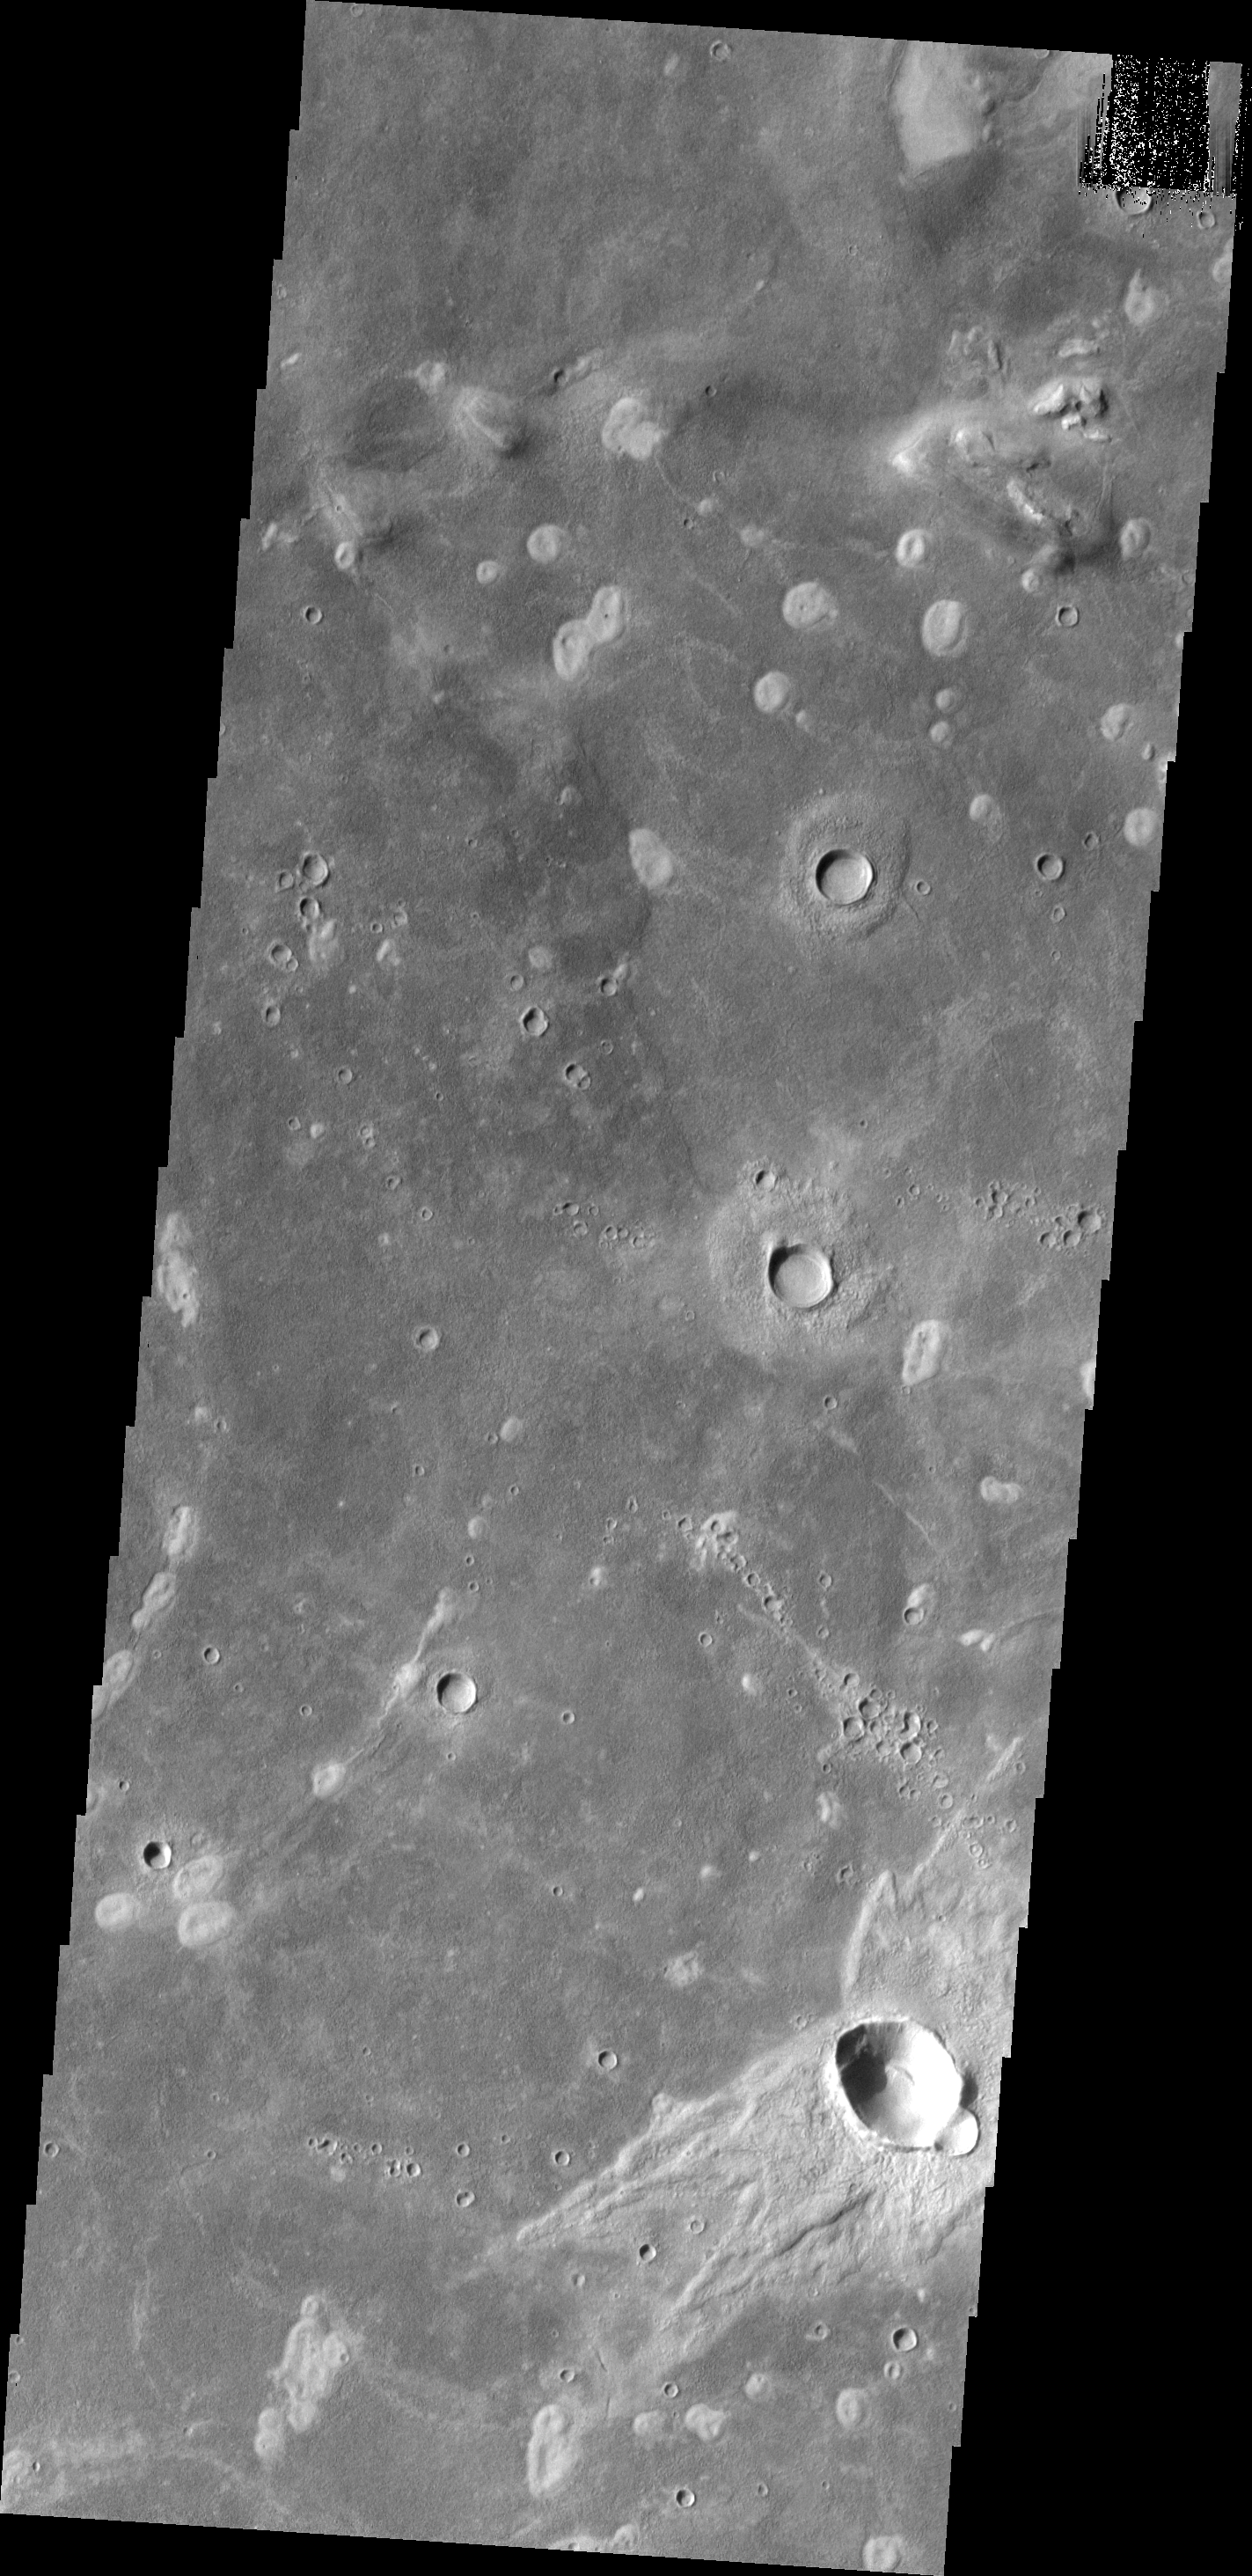

Asymmetric Ejecta

Craters with asymmetric ejecta blankets are typically formed by oblique impacts. The region of ‘missing’ ejecta indicates the direction of the incoming meteorite.

Image information: VIS instrument. Latitude 44.0N, Longitude 318.4E. 19 meter/pixel resolution.

Please see the THEMIS Data Citation Note for details on crediting THEMIS images.

Note: this THEMIS visual image has not been radiometrically nor geometrically calibrated for this preliminary release. An empirical correction has been performed to remove instrumental effects. A linear shift has been applied in the cross-track and down-track direction to approximate spacecraft and planetary motion. Fully calibrated and geometrically projected images will be released through the Planetary Data System in accordance with Project policies at a later time.

NASA’s Jet Propulsion Laboratory manages the 2001 Mars Odyssey mission for NASA’s Office of Space Science, Washington, D.C. The Thermal Emission Imaging System (THEMIS) was developed by Arizona State University, Tempe, in collaboration with Raytheon Santa Barbara Remote Sensing. The THEMIS investigation is led by Dr. Philip Christensen at Arizona State University. Lockheed Martin Astronautics, Denver, is the prime contractor for the Odyssey project, and developed and built the orbiter. Mission operations are conducted jointly from Lockheed Martin and from JPL, a division of the California Institute of Technology in Pasadena.

Credit: NASA/JPL/ASU